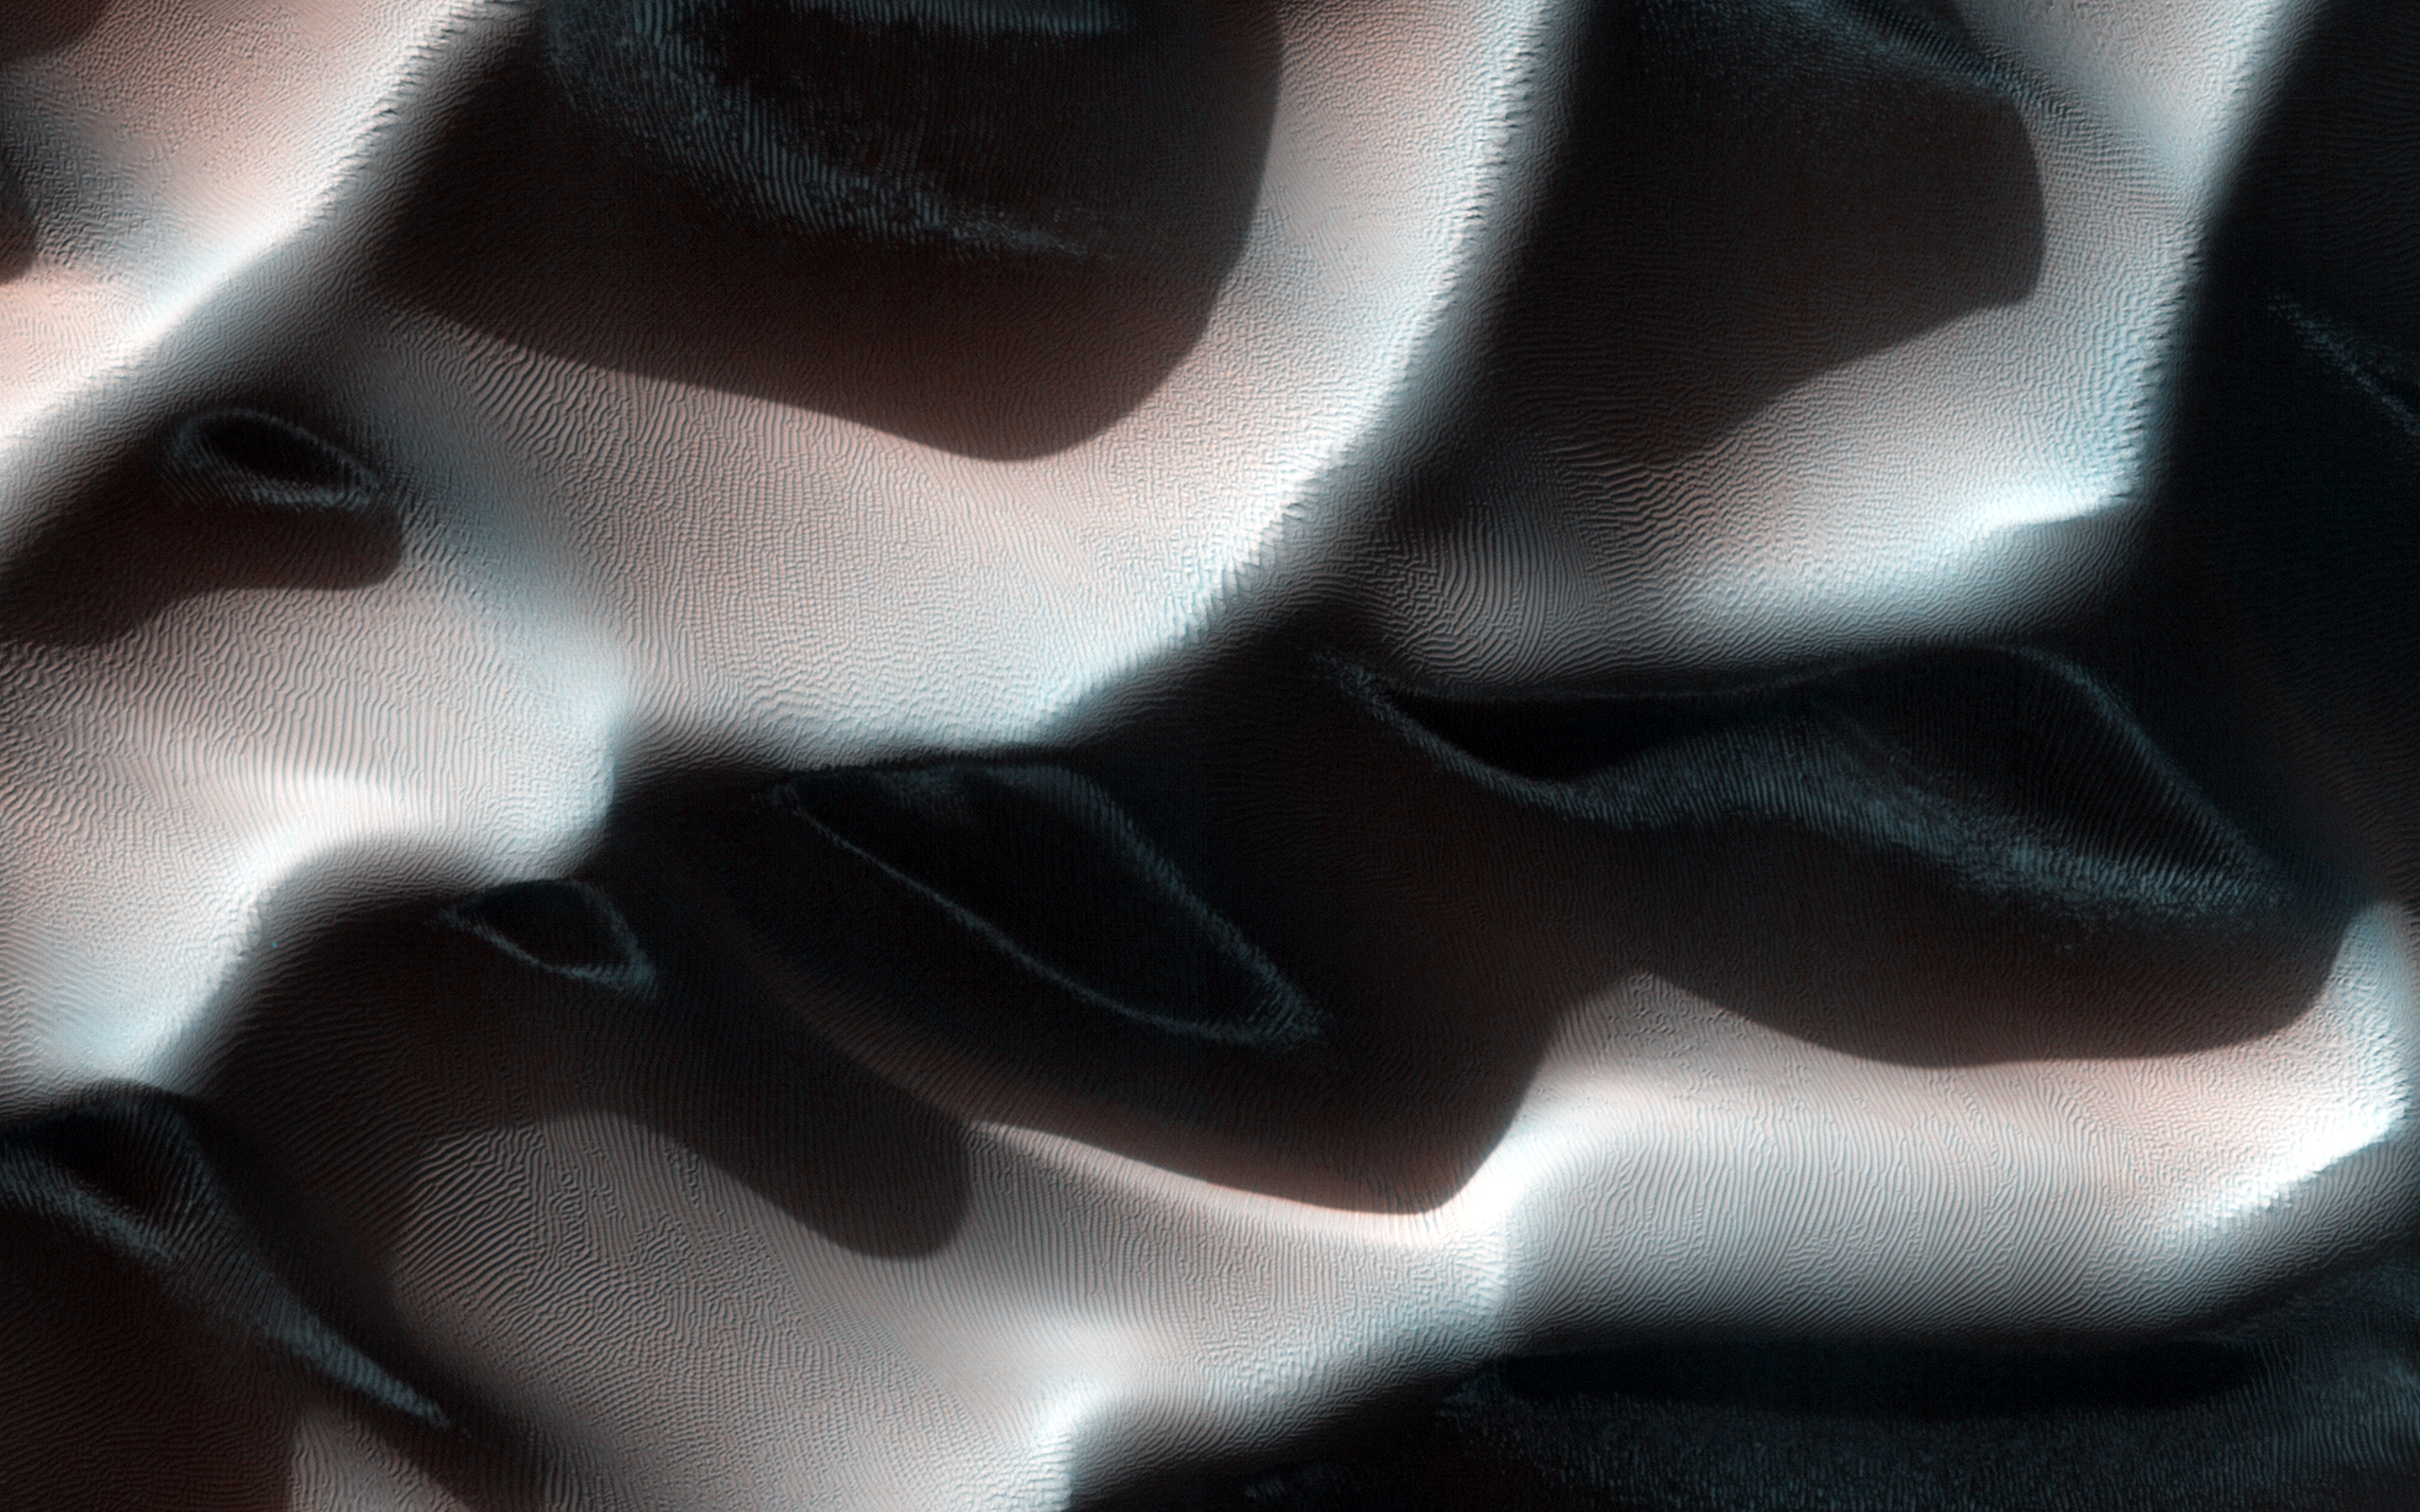

Frost in Dune Shadows

This Southern autumn image captures a view of frosty dunes. The sunlight is shining on the dunes from the upper right.

The low sun angle creates large shadows from these dunes, making for a dramatic picture. Frost is visible in the shadows of the dunes that appear as lighter or bluer swirls in each shadow. Along the illuminated section of the dunes, in the center-right of the image, five dark thin dust devil tracks are snaking their way along, parallel to the dune ridge. (North is to the left in this image, the image height covers 1.2 kilometers of the Martian surface.)

HiRISE is one of six instruments on NASA’s Mars Reconnaissance Orbiter. The University of Arizona, Tucson, operates the orbiter’s HiRISE camera, which was built by Ball Aerospace & Technologies Corp., Boulder, Colo. NASA’s Jet Propulsion Laboratory, a division of the California Institute of Technology in Pasadena, manages the Mars Reconnaissance Orbiter Project for the NASA Science Mission Directorate, Washington.

Credit: NASA/JPL-Caltech/Univ. of Arizona